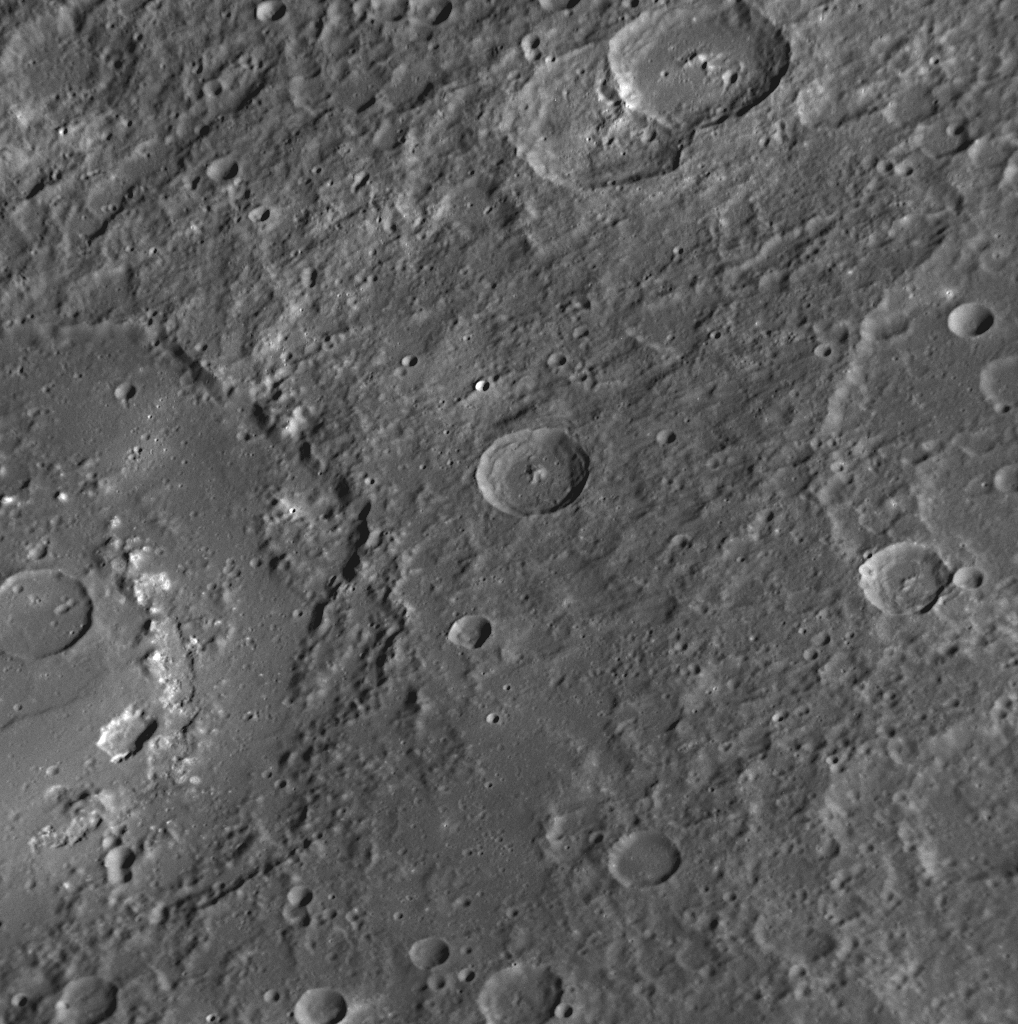

A Peek into Praxiteles

for larger version

The large crater extending out the left side of this image is Praxiteles. Named for the ancient Greek sculptor of the 4th century BC, Praxiteles crater was first observed by Mariner 10. MESSENGER’s high-resolution NAC images (one of which is shown here) and 11-color Wide Angle Camera (WAC) images have provided a detailed new look at this crater. Of particular interest are irregularly shaped depressions on the crater’s floor, the largest of which is indicated by the red arrow and located just inward of the crater’s peak ring. The colors near these depressions in WAC images are similar to those near volcanoes discovered during the mission’s first Mercury flyby (see PIA11013) along the inner edge of the Caloris basin (PIA10359). The similar colors and the association with the irregular depressions (possible volcanic vents) are suggestive of past volcanic activity on the floor of Praxiteles.

Date Acquired: October 6, 2008
Image Mission Elapsed Time (MET): 131771678
Instrument: Narrow Angle Camera (NAC) of the Mercury Dual Imaging System (MDIS)
Resolution: 220 meters/pixel (0.14 kilometers/pixel)
Scale: Praxiteles crater has a diameter of 182 kilometers (113 miles)
Spacecraft Altitude: 8,500 kilometers (5,300 miles)

These images are from MESSENGER, a NASA Discovery mission to conduct the first orbital study of the innermost planet, Mercury. For information regarding the use of images, see the MESSENGER image use policy.

Credit: NASA/Johns Hopkins University Applied Physics Laboratory/Carnegie Institution of Washington